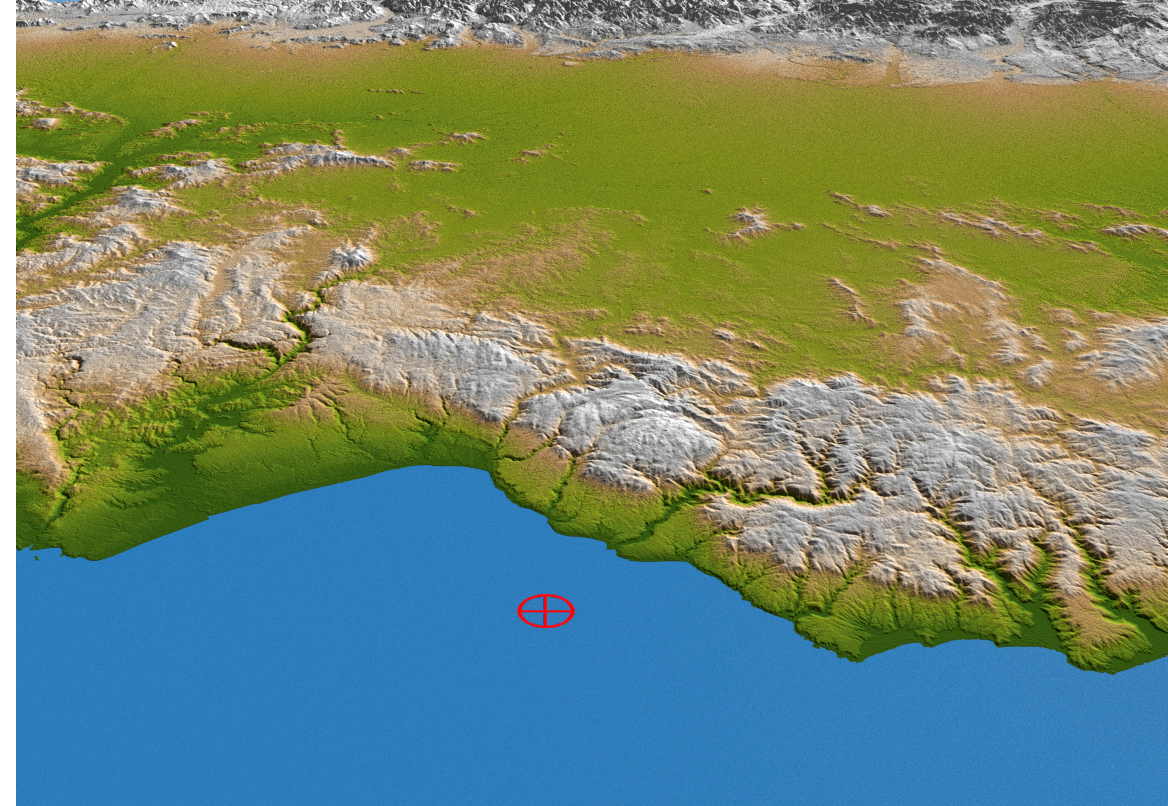

Coastal Chile (Perspective View)

The topography of coastal Chile is well shown in this color-coded shaded relief perspective view generated with digital elevation data from the Shuttle Radar Topography Mission (SRTM). On Feb. 27, 2010, a magnitude 8.8 earthquake struck just offshore of the Maule region (the epicenter is indicated by the red marker) in the Bahia de Chanco.

The earthquake occurred offshore near the boundary between the Nazca and South American tectonic plates, where the floor of the Pacific Ocean is being subducted, or pulled down, into Earth’s interior underneath South America. Coastal Chile has a history of very large earthquakes, and the Feb. 27 event originated about 230 kilometers (143 miles) north of the source region of the magnitude 9.5 earthquake of May 1960, the largest earthquake worldwide in the last 200 years or more.

In the foreground is the Cordillera de la Costa, or Coast Range, running parallel to the Andes for much of the Chilean Pacific coast. The range has a strong influence on the climate of Chile and produces a rain shadow to the east, allowing a more exuberant vegetation to grow in the range than in the interior. Beyond the Coast Range is the Central Valley, a fertile region and the agricultural heartland of Chile, flanked by the foothills of the Andes in the distance. At this latitude, the Central Valley has a Mediterranean climate, with temperatures dropping and precipitation increasing in a regular pattern from north to south. Winters are mild and summers are usually moderately hot and dry.

Two visualization methods were combined to produce the image: shading and color coding of topographic height. The shaded image was derived by computing topographic slope in the northeast-southwest direction, so that northeast slopes appear bright and southwest slopes appear dark. Color coding is directly related to topographic height, with green at the lower elevations, rising through yellow and tan, to white at the highest elevations. The image was then projected using the elevation data to produce this perspective view.

Elevation data used in this image were acquired by the Shuttle Radar Topography Mission aboard the Space Shuttle Endeavour, launched on Feb. 11, 2000. SRTM used the same radar instrument that comprised the Spaceborne Imaging Radar-C/X-Band Synthetic Aperture Radar (SIR-C/X-SAR) that flew twice on the Space Shuttle Endeavour in 1994. SRTM was designed to collect 3-D measurements of Earth’s surface. To collect the 3-D data, engineers added a 60-meter (approximately 200-foot) mast, installed additional C-band and X-band antennas, and improved tracking and navigation devices. The mission is a cooperative project between NASA, the National Geospatial-Intelligence Agency (NGA) of the U.S. Department of Defense and the German and Italian space agencies. It is managed by NASA’s Jet Propulsion Laboratory, Pasadena, Calif., for NASA’s Science Mission Directorate, Washington, D.C.

Location: 35.846 degrees South latitude, 72.719 degrees West longitude
Orientation: Looking eastward
Size: approximately 58 by 122 kilometers (36 by 76 miles)
SRTM Data Acquired: February 2000

Credit: NASA/JPL/NGA